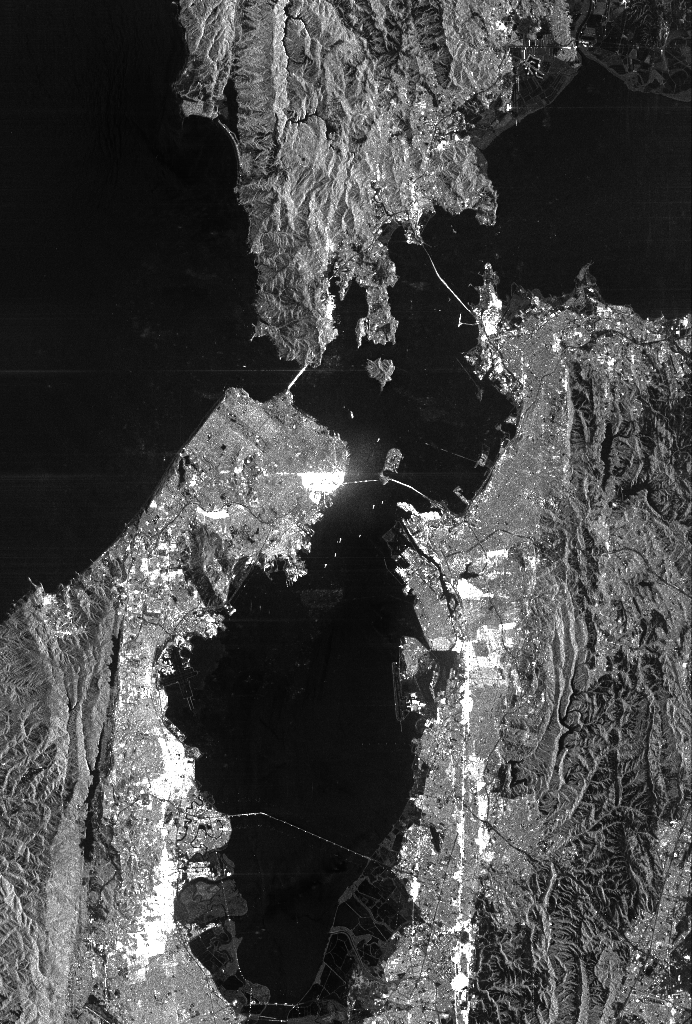

Space Radar Image of San Francisco, California

This is a radar image of San Francisco, California, taken on October 3,1994. The image is about 40 kilometers by 55 kilometers (25 miles by 34 miles) with north toward the upper right. Downtown San Francisco is visible in the center of the image with the city of Oakland east (to the right) across San Francisco Bay. Also visible in the image is the Golden Gate Bridge (left center) and the Bay Bridge connecting San Francisco and Oakland. North of the Bay Bridge is Treasure Island. Alcatraz Island appears as a small dot northwest of Treasure Island.

This image was acquired by the Spaceborne Imaging Radar-C and X-band Synthetic Aperture Radar (SIR-C/X-SAR) aboard the space shuttle Endeavour on orbit 56. The image is centered at 37 degrees north latitude, 122degrees west longitude. This single-frequency SIR-C image was obtained by the L-band (24 cm) radar channel, horizontally transmitted and received. Portions of the Pacific Ocean visible in this image appear very dark as do other smooth surfaces such as airport runways. Suburban areas, with the low-density housing and tree-lined streets that are typical of San Francisco, appear as lighter gray. Areas with high-rise buildings, such as those seen in the downtown areas, appear in very bright white, showing a higher density of housing and streets which run parallel to the radar flight track.

Spaceborne Imaging Radar-C and X-band Synthetic Aperture Radar (SIR-C/X-SAR) is part of NASA’s Mission to Planet Earth. The radars illuminate Earth with microwaves, allowing detailed observations at any time, regardless of weather or sunlight conditions. SIR-C/X-SAR uses three microwave wavelengths: the L-band (24 cm), C-band (6 cm) and X-band (3cm). The multi-frequency data will be used by the international scientific community to better understand the global environment and how it is changing. The SIR-C/X-SAR data, complemented by aircraft and ground studies, will give scientists clearer insights into those environmental changes which are caused by nature and those changes which are induced by human activity.

SIR-C was developed by NASA’s Jet Propulsion Laboratory. X-SAR was developed by the Dornier and Alenia Spazio companies for the German space agency, Deutsche Agentur fuer Raumfahrtangelegenheiten (DARA), and the Italian space agency, Agenzia Spaziale Italiana (ASI), with the Deutsche Forschungsanstalt fuer Luft und Raumfahrt e.V. (DLR), the major partner in science, operations and data processing of X-SAR.

Credit: NASA/JPL